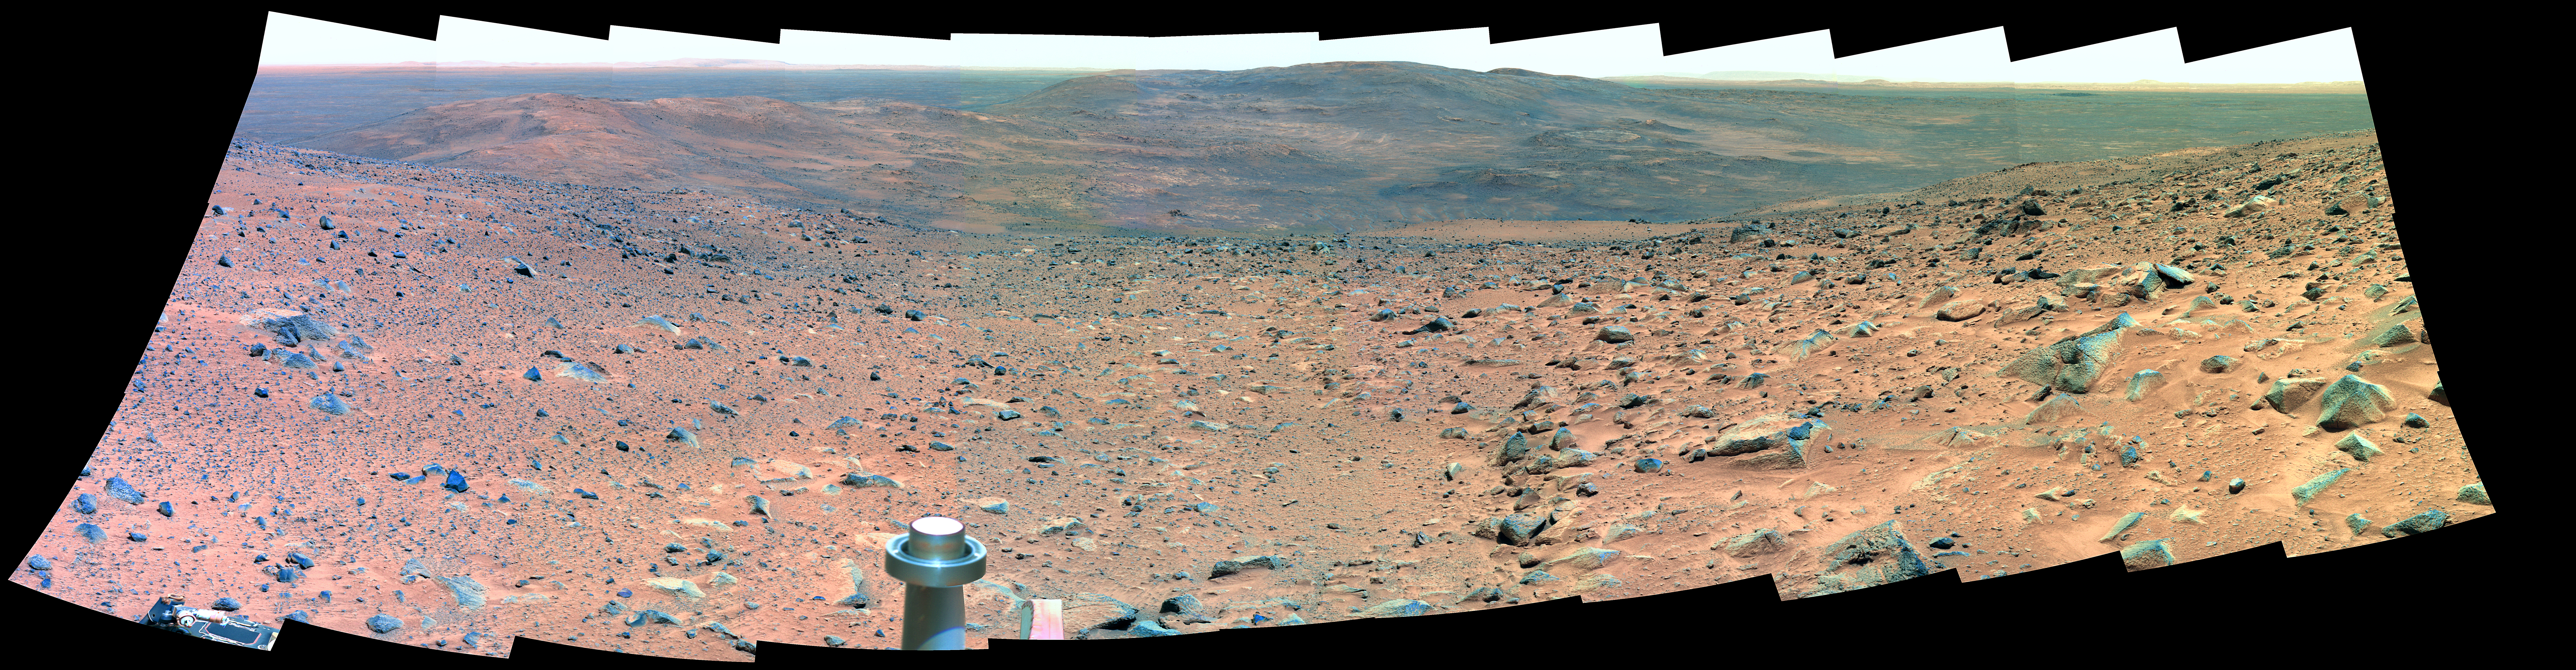

Sweeping View of the “Columbia Hills” and Gusev Crater (False Color)

Spirit took this panorama of images, covering a field of view just under 180 degrees from left to right, with the panoramic camera on Martian days (sols) 594, 595, and 597 (Sept. 4, 5, and 7, 2005) of its exploration of Gusev Crater on Mars. This is a false-color rendering generated using the camera’s 750-nanometer, 530-nanometer, and 430-nanometer filters.

Credit: NASA/JPL-Caltech/Cornell